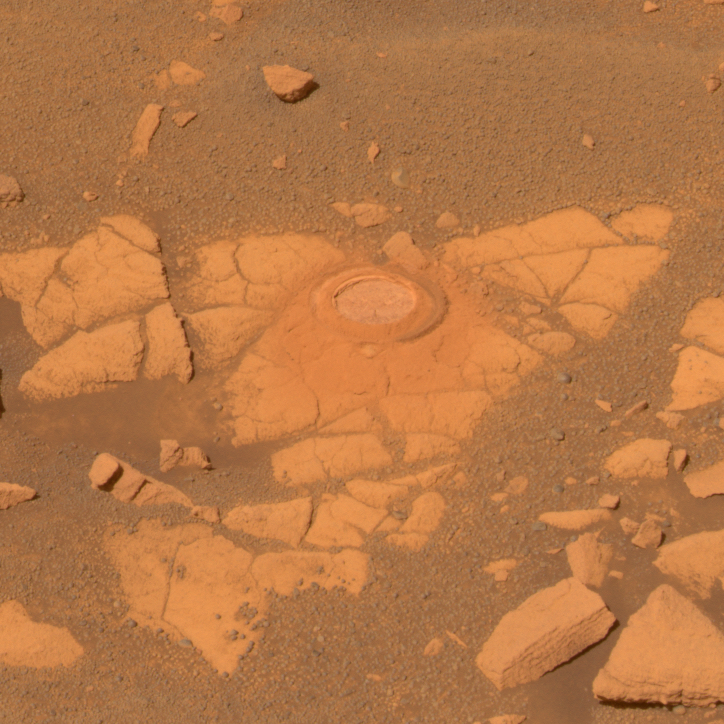

Opportunity Takes a Last Look at Rock Exposure Before Heading to ‘Victoria Crater’

NASA’s Mars Exploration Rover Opportunity recently stopped to analyze an exposure of rock near “Beagle Crater,” on a target nicknamed “Baltra.” Nearly 100 sols, or Martian days, had passed since Opportunity had last analyzed one of the now-familiar rock exposures seen on the Plains of Meridiani. The rover ground a 3-millimeter-deep (0.12-inch-deep) hole in the rock using the rock abrasion tool on sol 893 (July 29, 2006) while stationed about 25 meters (82 feet) from the southwest rim of Beagle Crater.

Scientists wanted to analyze the outcrop one more time before driving the rover onto the ring of smooth material surrounding “Victoria Crater.” Opportunity’s analysis showed the rock to be very similar in its elemental composition to other exposures encountered during the rover’s southward trek across Meridiani Planum.

Opportunity acquired the image data shown here shortly after noon on Mars on sol 896 (Aug. 1, 2006) with the panoramic camera (Pancam), after backing up 1 meter (3.3 feet) from Baltra to assure that the target was in sunlight. This is an approximately true-color Pancam image, generated from mathematical combinations of calibrated left-eye images using filters ranging from 432-nanometer to 753-nanometer wavelengths.

Credit: NASA/JPL-Caltech/Cornell